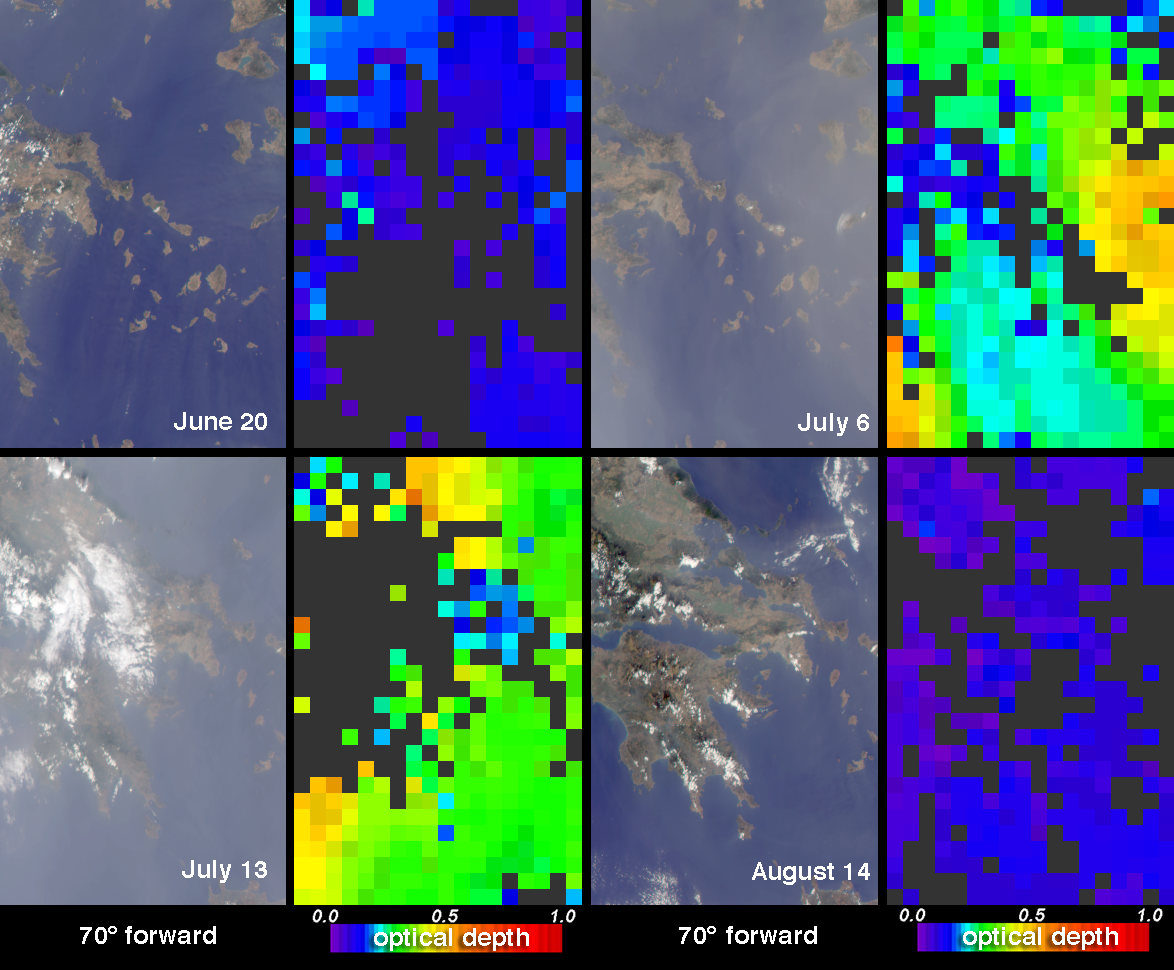

Summer Aerosols over Greece

Strong synoptic winds usually help to disperse pollutants over the skies of Greece and the Aegean Sea during winter months, and in late summer relatively strong northerly winds typically prevent significant aerosol influx from the south. During the summer of 2002, the northerly Etesian winds were exceptionally weak, allowing Sahara dust from the south to reach the Aegean region. This resulted in elevated aerosol levels, particularly in the month of July. The abundance of aerosol over Greece and the Aegean Sea on four dates during the summer of 2002 are illustrated by these images from the Multi-angle Imaging SpectroRadiometer (MISR).

In the natural-color images (the left-hand panel of each pair), it is apparent that aerosol particles are more abundant over the region on the two dates in July than in either June or August. These natural-color views were acquired by MISR’s 70-degree forward-viewing camera. The top and bottom views depict overlapping parts of mainland Greece and the Aegean, with the bottom panels covering a region to the west of the top panels. Data from each of the four dates have been processed identically, and relative brightness variations between the views are preserved.

MISR retrieves information on aerosol amount and particle properties by using the changes in scene brightness and contrast at nine widely-spaced view angles and four spectral bands. The right-hand panel of each image pair is a map of retrieved aerosol amount, parameterized by a quantity called aerosol optical depth. A color scale is used to represent this quantity. Higher amounts of aerosol within the total column of the atmosphere are indicated by green, yellow or orange pixels, and clearer skies are indicated by purple and blue pixels. Dark gray pixels indicate places where clouds or other factors precluded an aerosol retrieval.

The Multi-angle Imaging SpectroRadiometer observes the daylit Earth continuously from pole to pole, and every 9 days views the entire globe between 82 degrees north and 82 degrees south latitude. This data product was generated from a portion of the imagery acquired during Terra orbits 13325, 13558, 13660 and 14126. The panels utilize data from blocks 59 to 62 within World Reference System-2 paths 182 and 183.

MISR was built and is managed by NASA’s Jet Propulsion Laboratory, Pasadena, CA, for NASA’s Office of Earth Science, Washington, DC. The Terra satellite is managed by NASA’s Goddard Space Flight Center, Greenbelt, MD. JPL is a division of the California Institute of Technology.

Credit: NASA/GSFC/LaRC/JPL, MISR Team